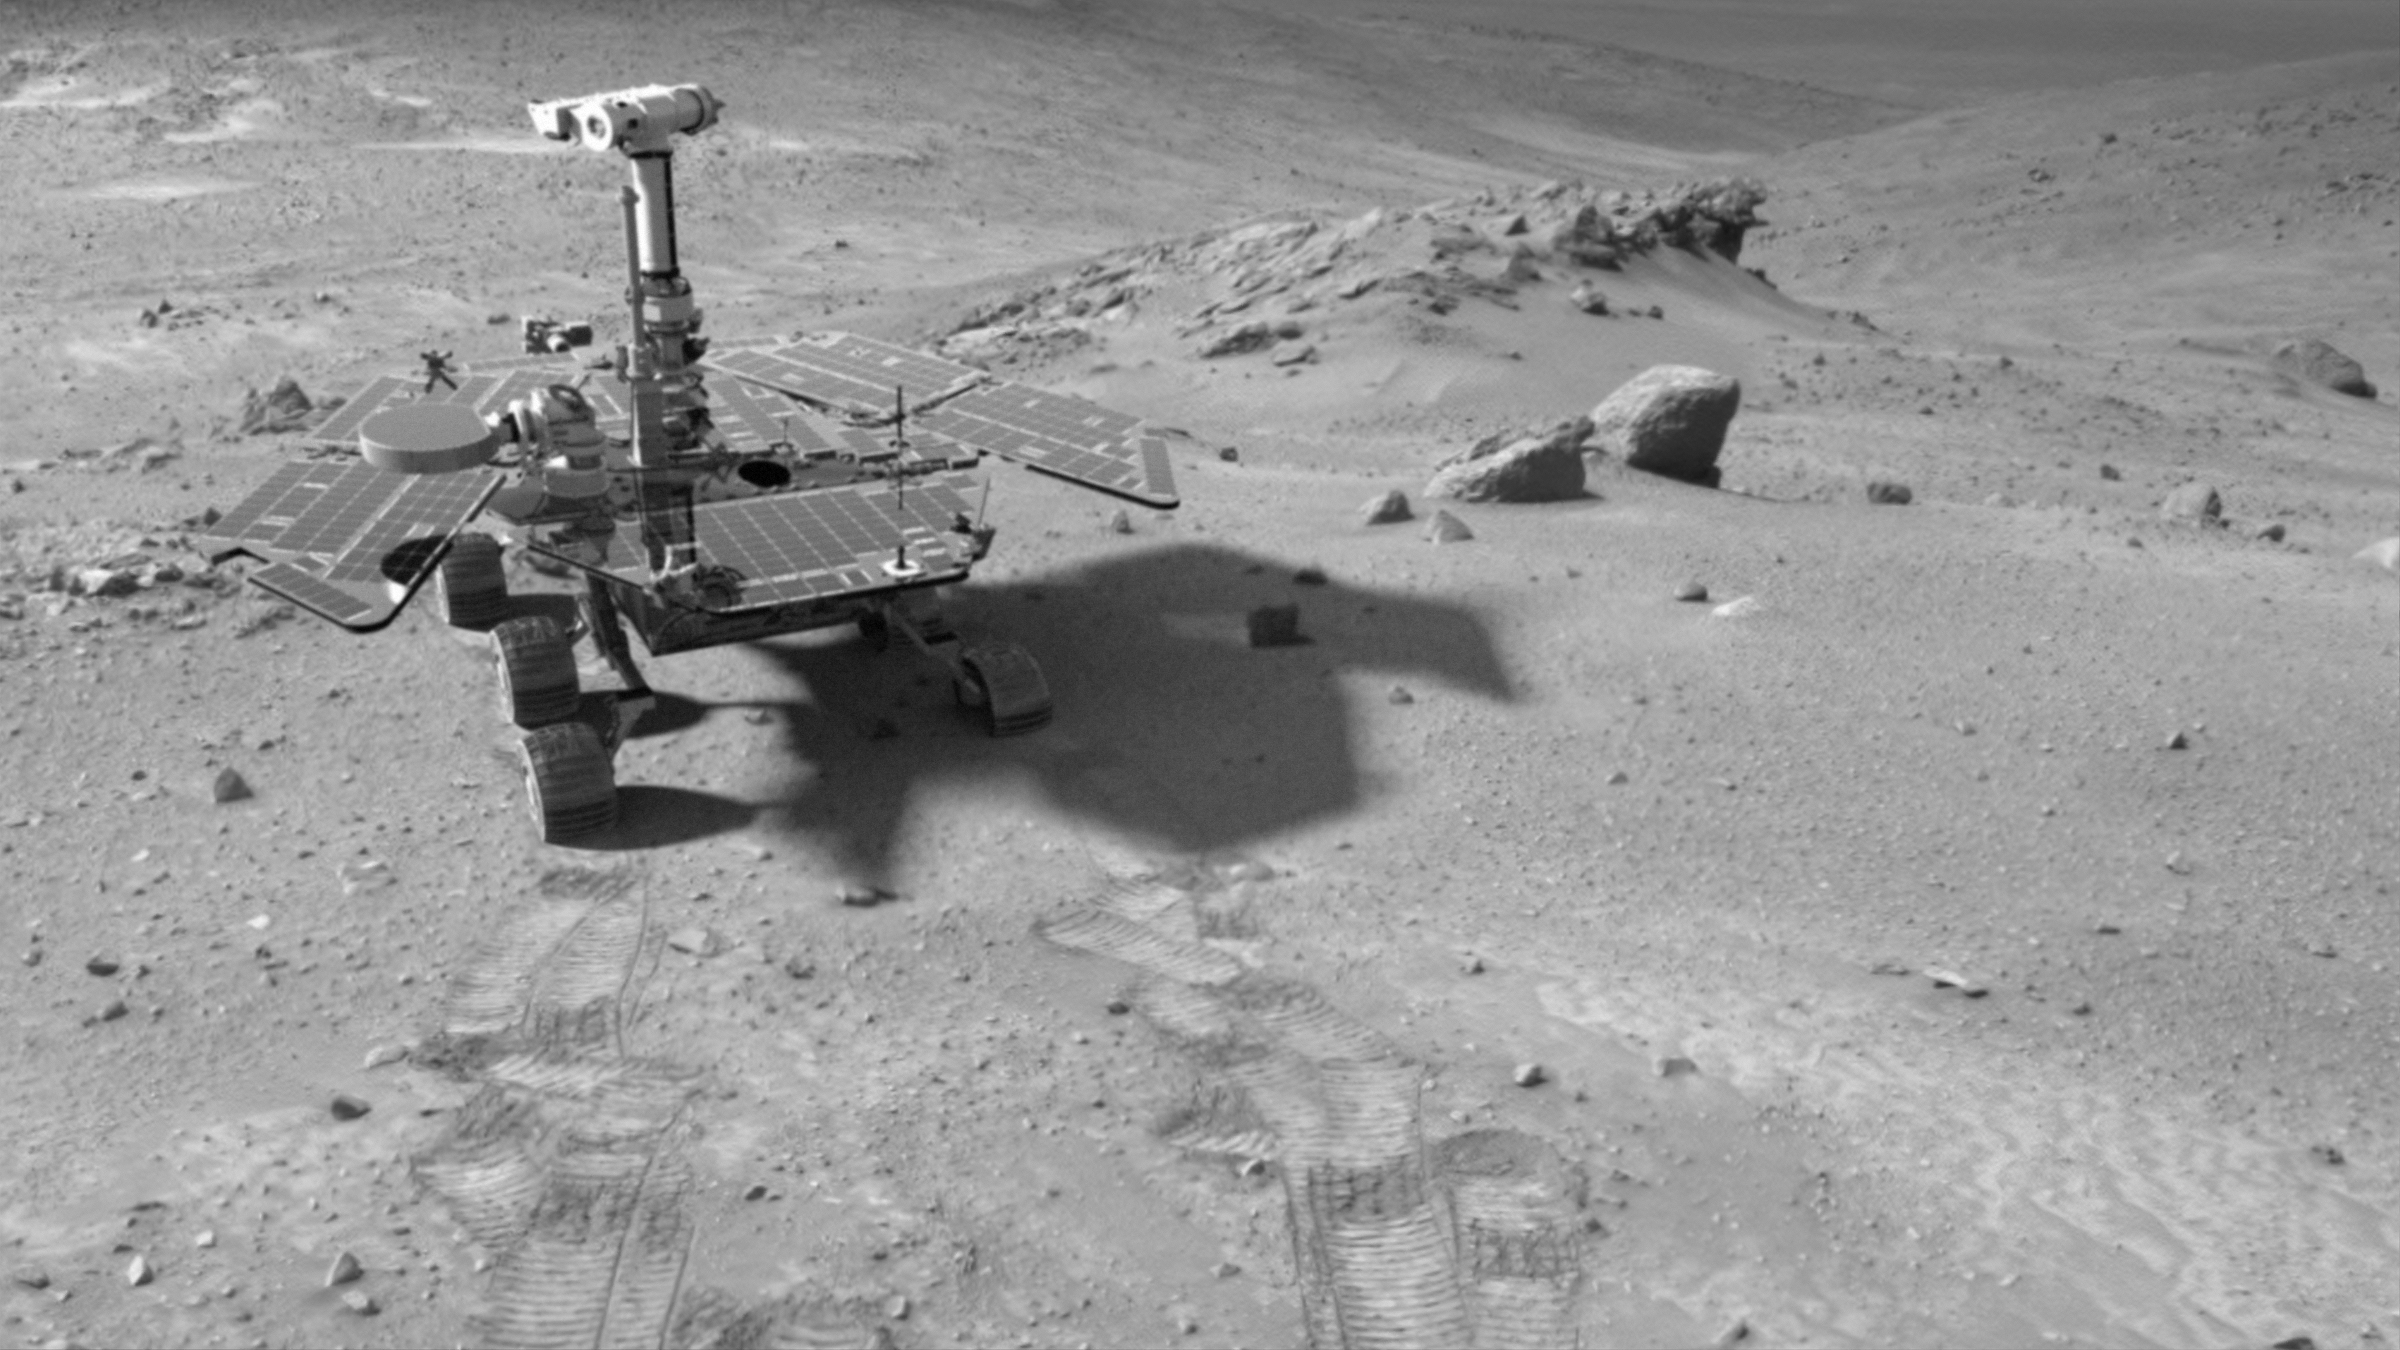

Special-Effects Spirit in “Columbia Hills”

This synthetic image of the Spirit Mars Exploration Rover in the “Columbia Hills” was produced using “Virtual Presence in Space” technology. Developed at NASA’s Jet Propulsion Laboratory, Pasadena, Calif., this technology combines visualization and image-processing tools with Hollywood-style special effects. The image was created using a photorealistic model of the rover and an image taken by the Spirit navigation camera during the rover’s 438th Martian day, or sol (March 27, 2005); see PIA07829). The size of the rover in the image is approximately correct and was based on the size of the rover tracks in the navigation-camera image.

Because this synthesis provides viewers with a sense of their own “virtual presence” (as if they were there themselves), such views can be useful to mission teams in planning exploration by enhancing perspective and a sense of scale.

Credit: NASA/JPL-Solar System Visualization Team